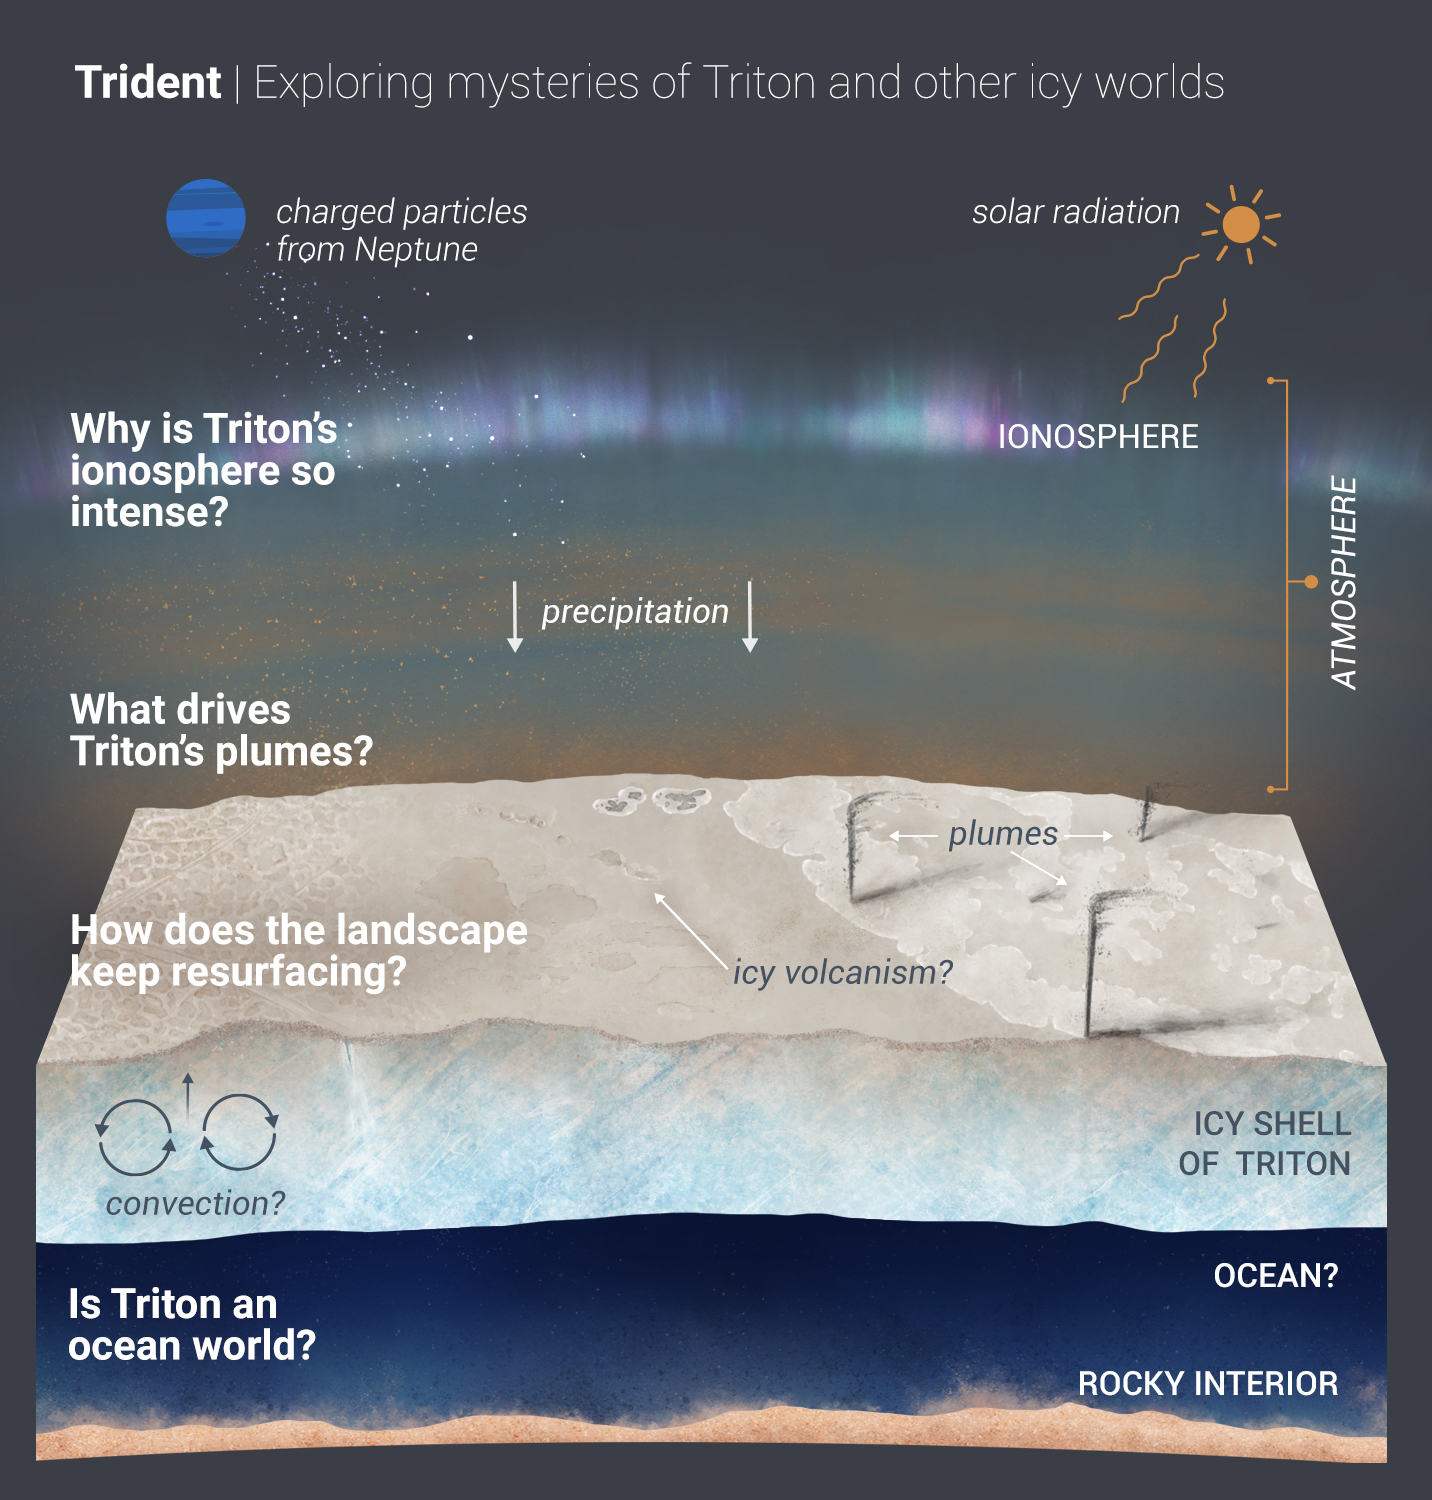

Trident: Exploring the Mysteries of Triton

A new mission competing for selection under NASA’s Discovery Program would explore Neptune’s largest moon, Triton, which is potentially an ocean world with liquid water under its icy crust. Trident aims to answer the questions outlined in the graphic illustration above.

The questions fall under Trident’s three main goals. The first goal is to explore the factors that lead to a solar system body having the necessary ingredients — including water — to be habitable.

A second goal is to explore vast, unseen lands. Most of what we know of the moon came from Voyager 2 data. But we’ve only seen 40% of the moon’s surface; Trident would map most of the remainder.

Trident’s third major goal: to understand how Triton’s surface keeps renewing itself. The surface is remarkably young, geologically speaking (possibly only 10 million years old in a 4.6-billion-year-old solar system) and has almost no visible craters.

The Trident team is one of four developing concept studies for new missions. Up to two will be selected by summer 2021 to become a full-fledged mission and will launch later in the decade.

Credit: NASA/JPL-Caltech